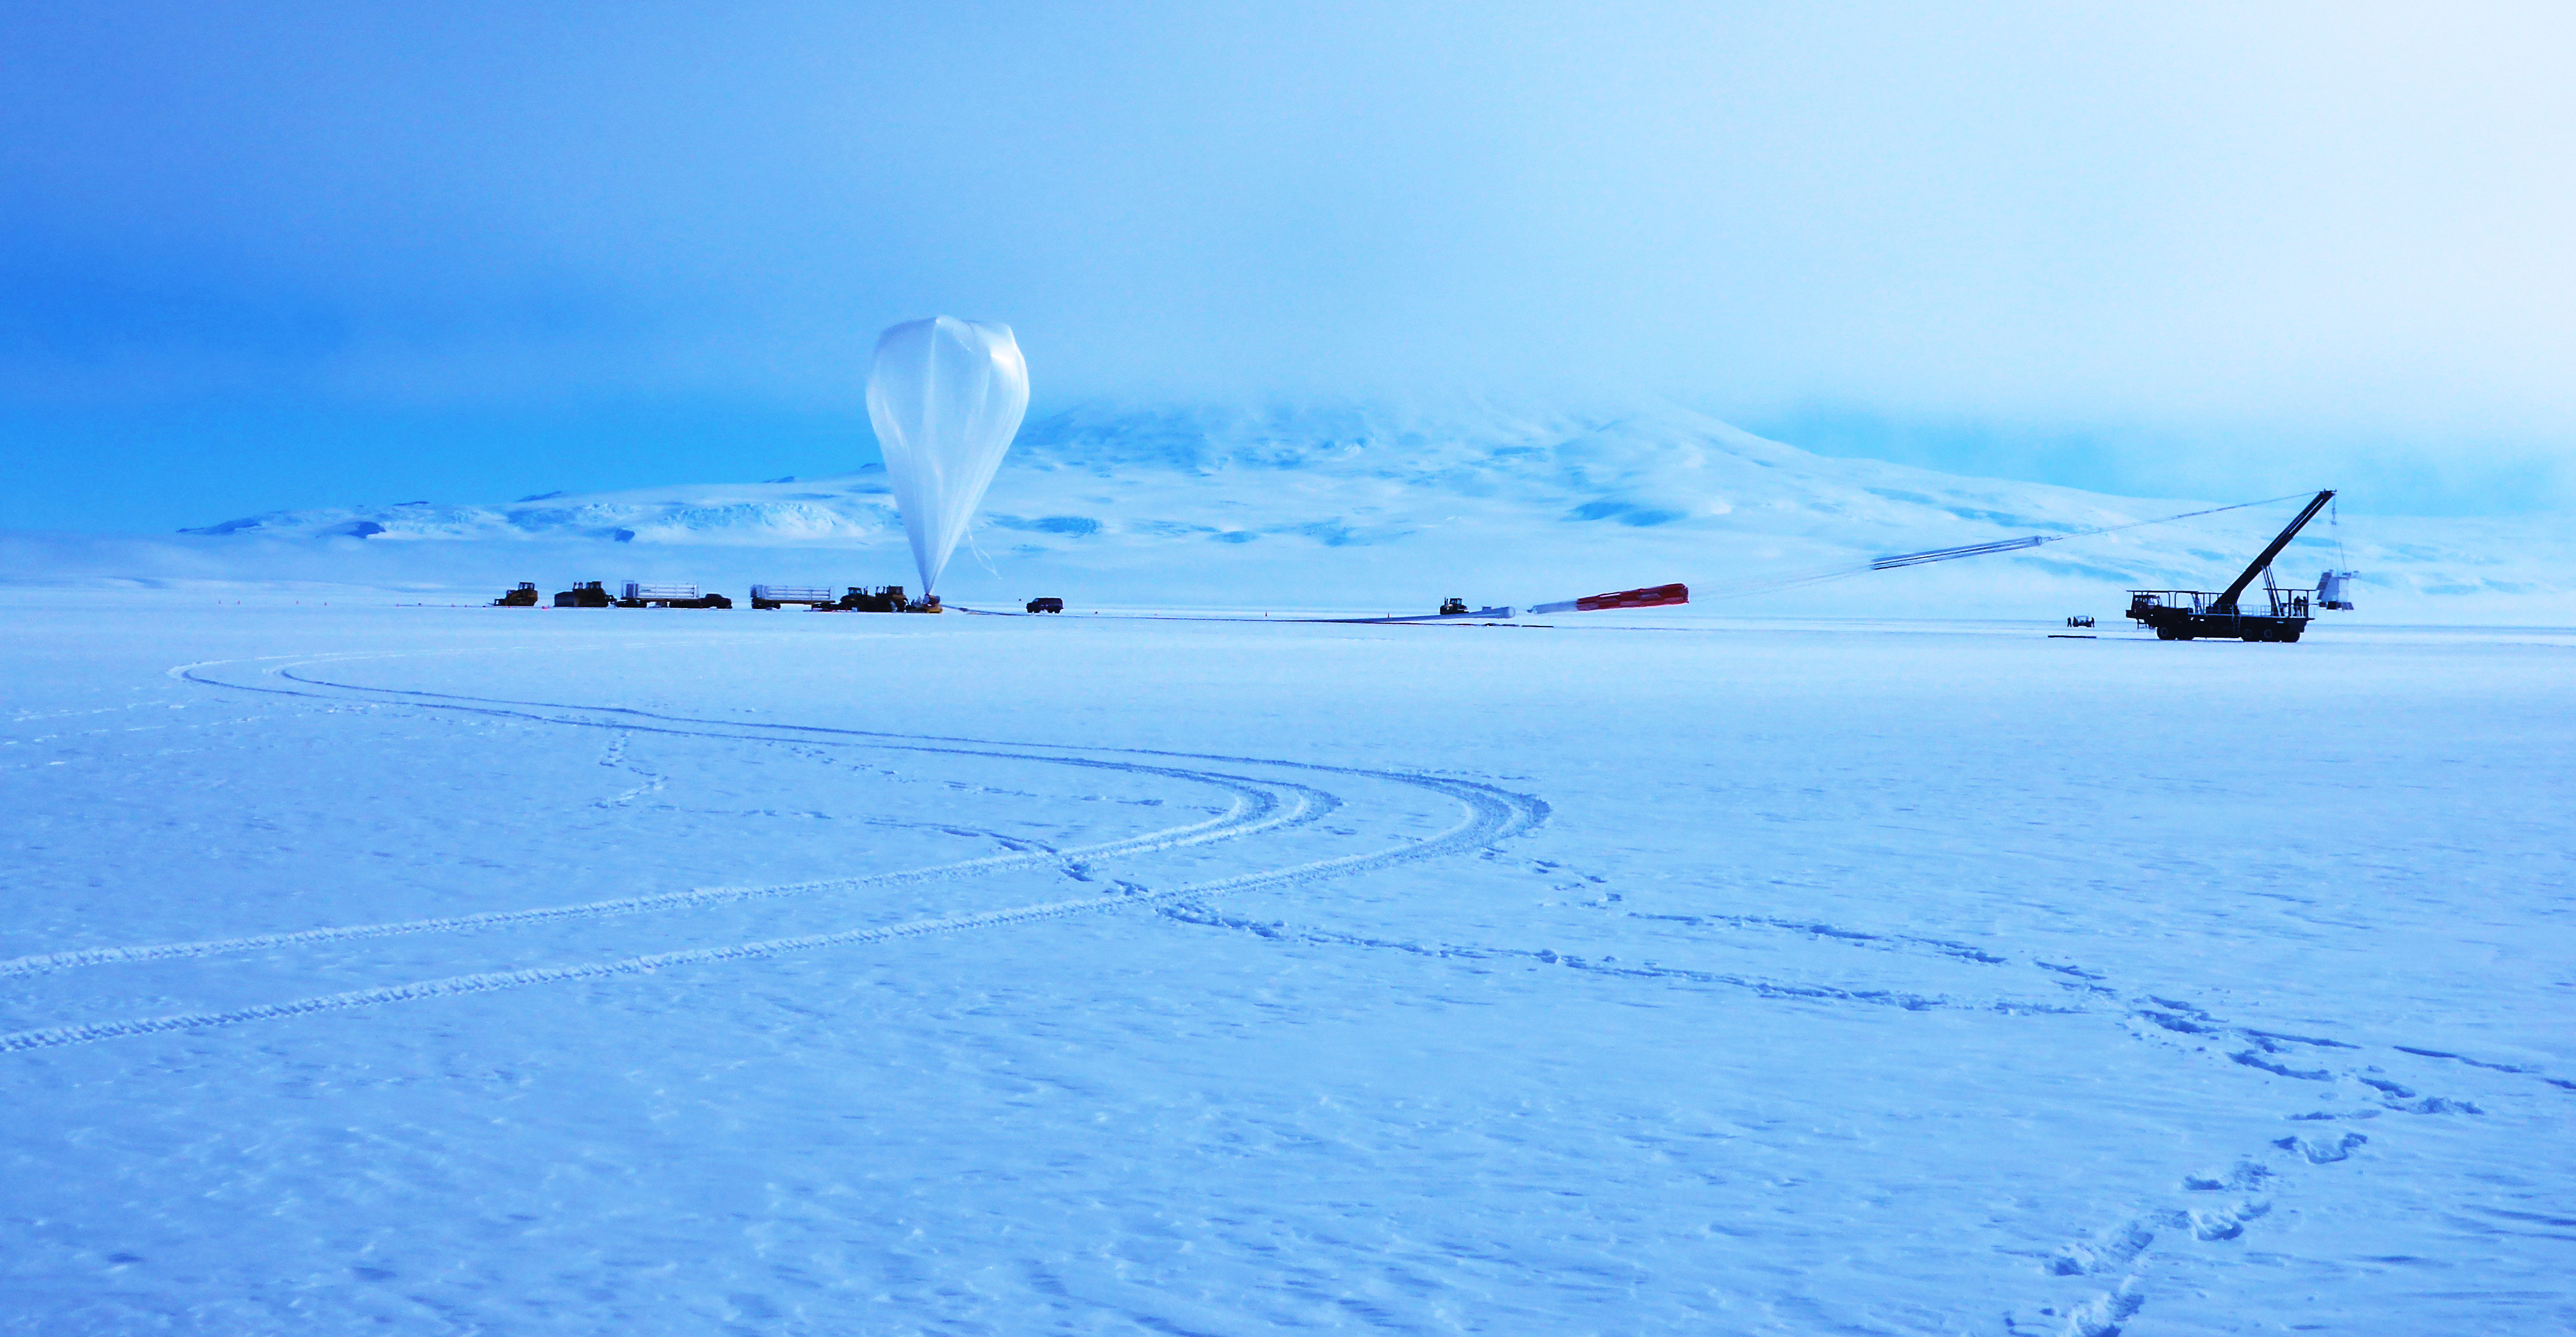

Balloon Program Wraps up in Antarctica, Heading to New Zealand

Caption: A NASA Super Pressure Balloon with the COSI payload is ready for launch from McMurdo, Antarctica. More info: NASA’s globetrotting Balloon Program Office is wrapping up its 2014-2015 Antarctic campaign while prepping for an around-the-world flight launching out of Wanaka, New Zealand, in March. After 16 days, 12 hours, and 56 minutes of flight, operators successfully conducted a planned flight termination of the Suborbital Polarimeter for Inflation Dust and the Epoch of Reionization (SPIDER) mission Saturday, Jan. 18, the final mission of the campaign. Other flights in the 2014-2015 Antarctic campaign included the Antarctic Impulsive Transient Antenna (ANITA-III) mission as well as the Compton Spectrometer and Imager (COSI) payload flown on the developmental Super Pressure Balloon (SPB). ANITA-III successfully wrapped up Jan. 9 after 22 days, 9 hours, and 14 minutes of flight. Flight controllers terminated the COSI flight 43 hours into the mission after detecting a small gas leak in the balloon. Crews are now working to recover all three instruments from different locations across the continent. The 6,480-pound SPIDER payload is stationary at a position about 290 miles from the United Kingdom’s Sky Blu Logistics Facility in Antarctica. The 4,601 pound ANITA-III payload, located about 100 miles from Australia’s Davis Station, and the 2,866 pound COSI payload, located about 340 miles from the United States McMurdo Station both had numerous key components recovered in the past few days. Beginning in late January, the Balloon Program Office will deploy a team to Wanaka, New Zealand, to begin preparations for an SPB flight, scheduled to launch in March. The Program Office seeks to fly the SPB more than 100 days, which would shatter the current flight duration record of 55 days, 1 hour, and 34 minutes for a large scientific balloon. “We’re looking forward to the New Zealand campaign and hopefully a history-making flight with the Super Pressure Balloon,” said Debbie Fairbrother, NASA’s Balloon Program Office Chief. Most scientific balloons see altitude variances based on temperature changes in the atmosphere at night and during the day. The SPB is capable of missions on the order of 100 days or more at constant float altitudes due to the pressurization of the balloon. “Stable, long-duration flights at near-space altitudes above more than 99 percent of the atmosphere are highly desirable in the science community, and we’re ready to deliver,” said Fairbrother. In addition to the SPB flight in March, the Balloon Program Office has 10 more balloon missions planned through September 2015 to include scheduled test flights of the Low-Density Supersonic Decelerator, which is testing new technologies for landing larger, heavier payloads on Mars. NASA’s Wallops Flight Facility manages the agency’s Scientific Balloon Program with 10 to 15 flights each year from launch sites worldwide. The balloons are massive in volume; the average-sized balloon could hold the volume of nearly 200 blimps. Previous work on balloons have contributed to confirming the Big Bang Theory.

Credit: NASA